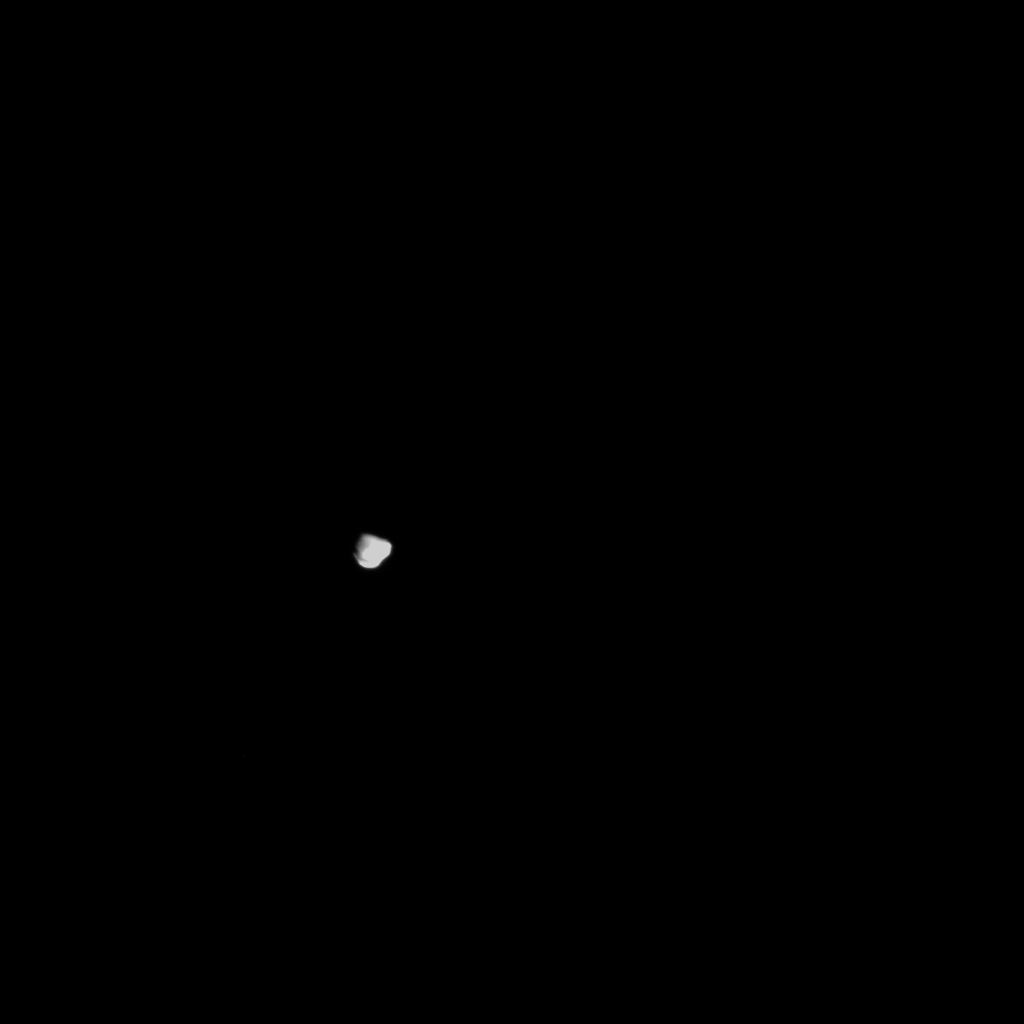

Comet Tempel 1 as Seen by NASA’s Stardust

NASA’s Stardust-NExT mission transmitted the first image it took during its approach to comet Tempel 1 at 8:35 p.m. PST (11:35 p.m. EST) on Feb. 14, 2011. The comet was first visited by NASA’s Deep Impact mission in 2005.

Stardust-NExT is a low-cost mission that will expand the investigation of comet Tempel 1 initiated by NASA’s Deep Impact spacecraft. JPL, a division of the California Institute of Technology in Pasadena, manages Stardust-NExT for the NASA Science Mission Directorate, Washington, D.C. Joe Veverka of Cornell University, Ithaca, N.Y., is the mission’s principal investigator. Lockheed Martin Space Systems, Denver, built the spacecraft and manages day-to-day mission operations.

Credit: NASA/JPL-Caltech/Cornell